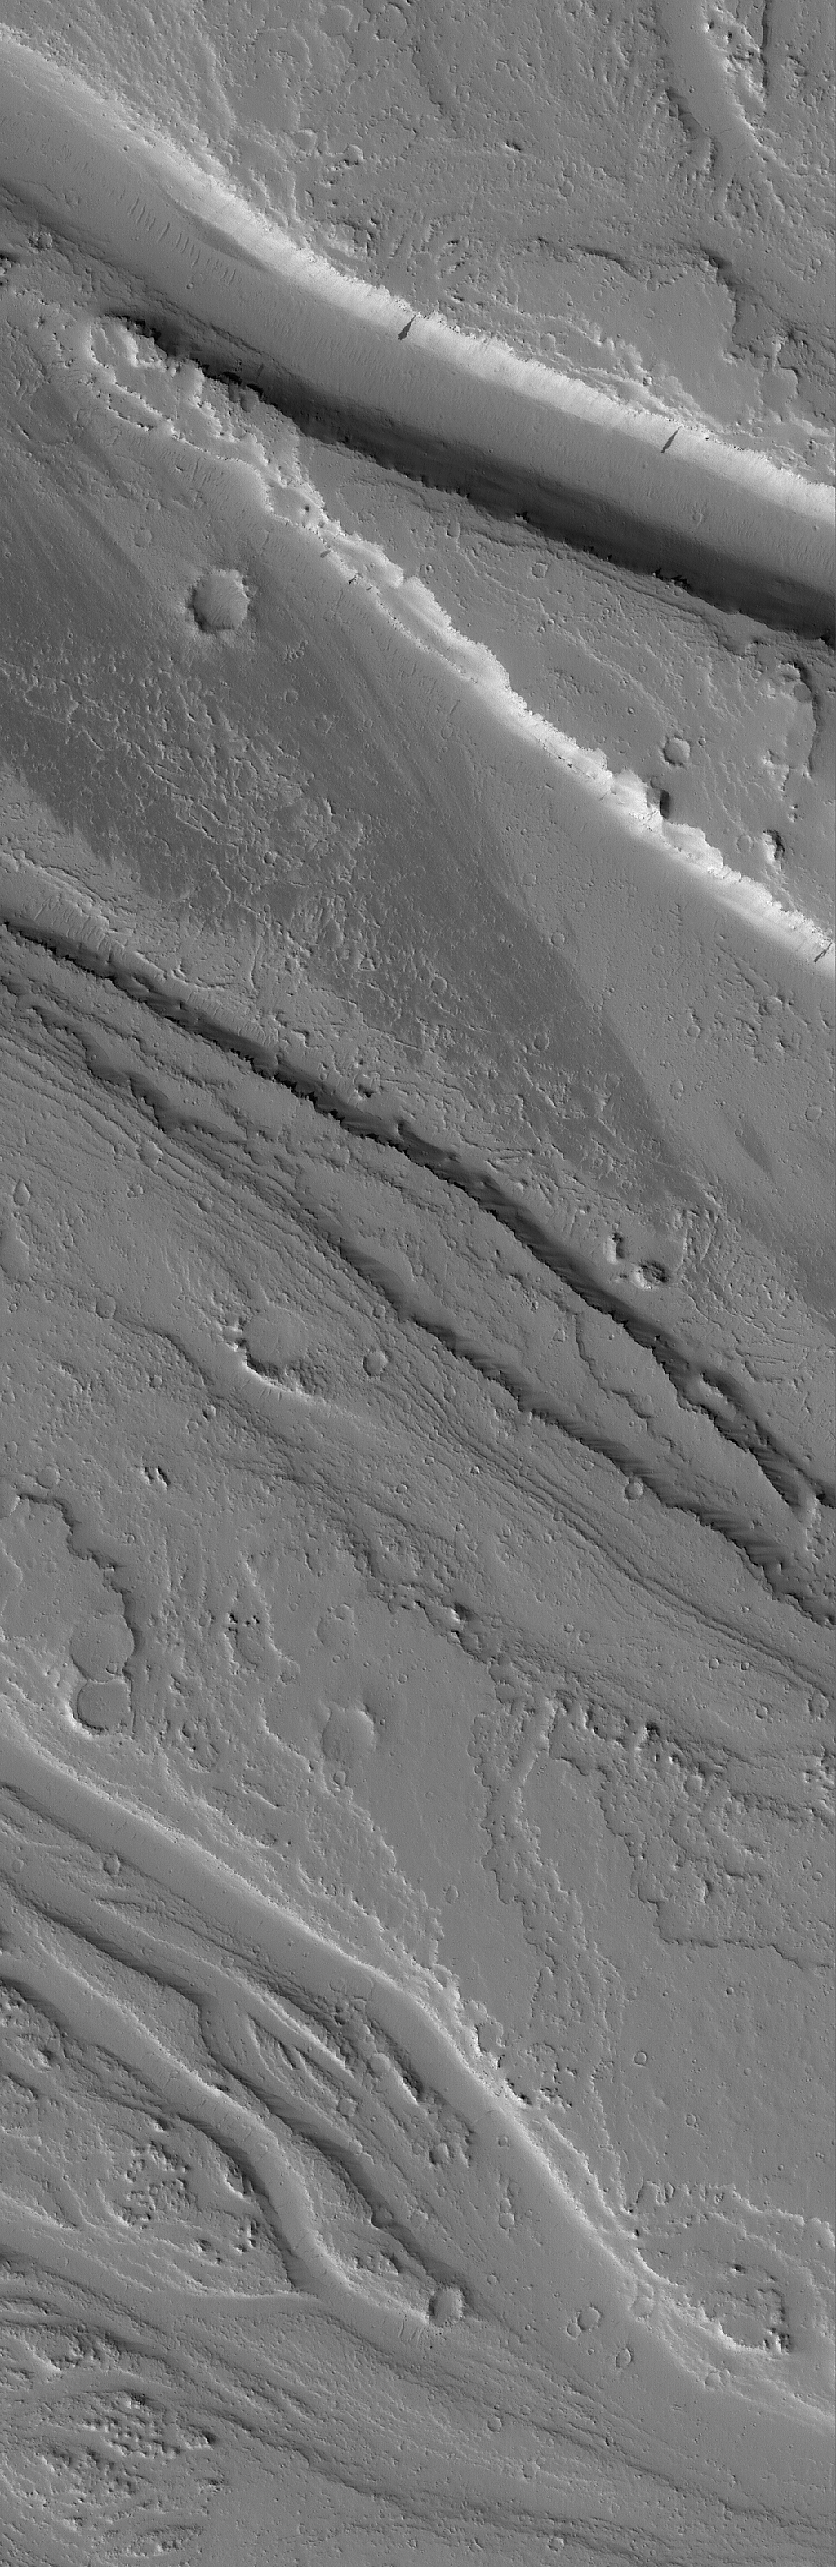

Tharsis Flood Features

17 July 2005
This Mars Global Surveyor (MGS) Mars Orbiter Camera (MOC) image shows channels carved by catastrophic floods in the Tharsis region of Mars. This area is located northwest of the volcano, Jovis Tholus, and east of the large martian volcano, Olympus Mons. The terrain is presently mantled with fine dust.

Location near: 20.8°N, 118.8°W
Image width: width: ~3 km (~1.9 mi)
Illumination from: lower left
Season: Northern Autumn

Credit: NASA/JPL/Malin Space Science Systems